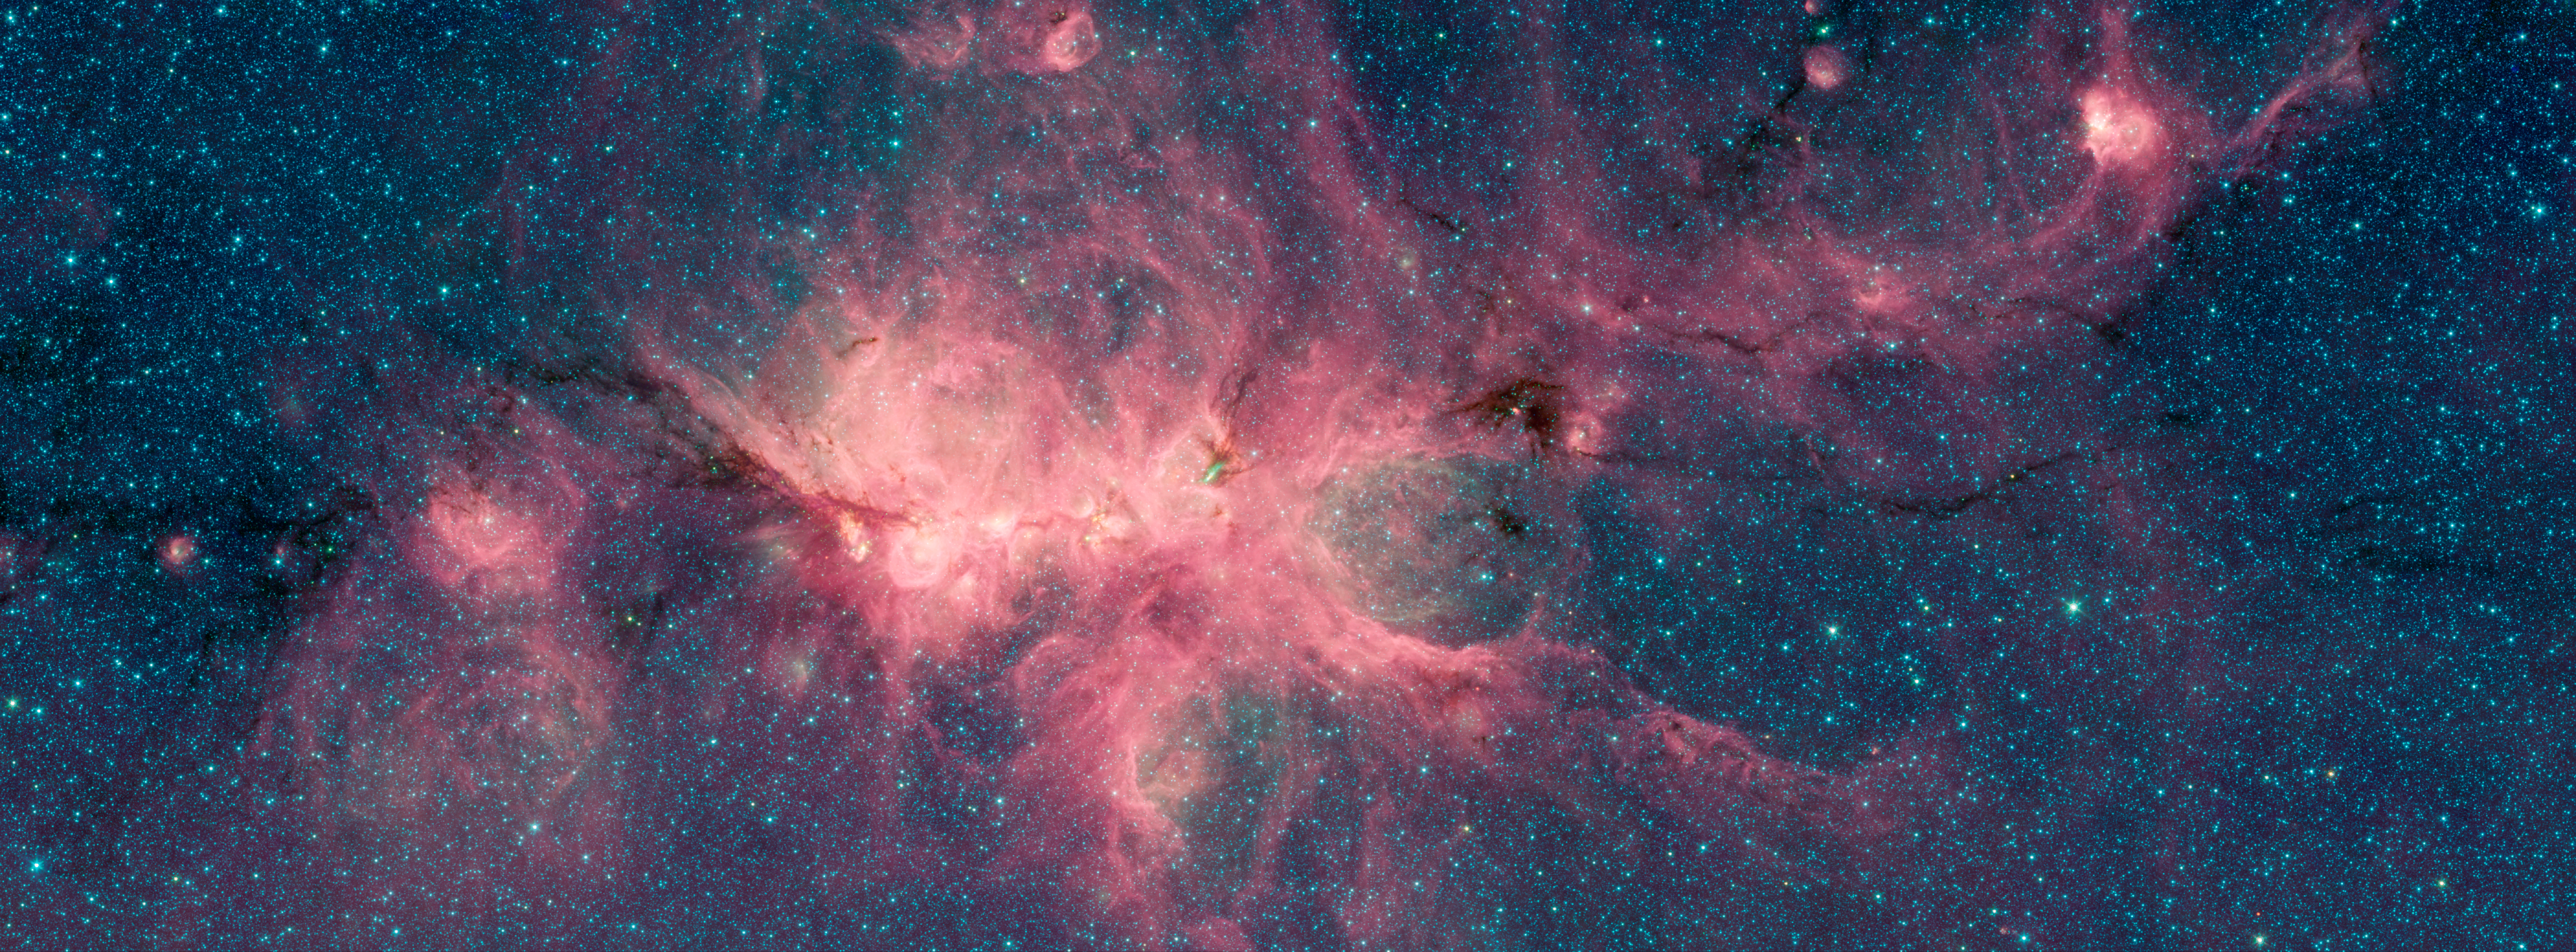

Cat’s Paw Image 2

The Cat’s Paw Nebula, imaged here by NASA’s Spitzer Space Telescope, is a star-forming region inside the Milky Way Galaxy and is located in the constellation Scorpius. Its distance from Earth is estimated to be between 1.3 kiloparsecs (about 4,200 light years) to 1.7 kiloparsecs (about 5,500 light years).

The image was taken as part of the Galactic Legacy Infrared Midplane Survey Extraordinaire (GLIMPSE), a survey of the Milky Way Galaxy. It was taken using Spitzer’s Infrared Array Camera (IRAC). The colors correspond with wavelengths of 3.6 microns (blue), 4.5 microns (green), and 8 microns (red).

The bright, cloudlike band running left to right across the image shows the presence of gas and dust that can collapse to form new stars. The black filaments running through the nebula are particularly dense regions of gas and dust. The entire star-forming region is thought to be between 24 and 27 parsecs (80-90 light years) across. New stars may heat up the pressurized gas surrounding them causing the gas to expand and form “bubbles.”

NASA’s Jet Propulsion Laboratory, Pasadena, California, manages the Spitzer Space Telescope mission for NASA’s Science Mission Directorate, Washington. Science operations are conducted at the Spitzer Science Center at Caltech in Pasadena, California. Spacecraft operations are based at Lockheed Martin Space Systems Company, Littleton, Colorado. Data are archived at the Infrared Science Archive housed at the Infrared Processing and Analysis Center at Caltech. Caltech manages JPL for NASA.

For more information about the Spitzer mission, visit http://www.nasa.gov/spitzer and http://spitzer.caltech.edu.

Photojournal Note: Also available is the full resolution TIFF file PIA22567_full.tif. This file may be too large to view from a browser; it can be downloaded onto your desktop by right-clicking on the previous link and viewed with image viewing software.

Credit: NASA/JPL-Caltech